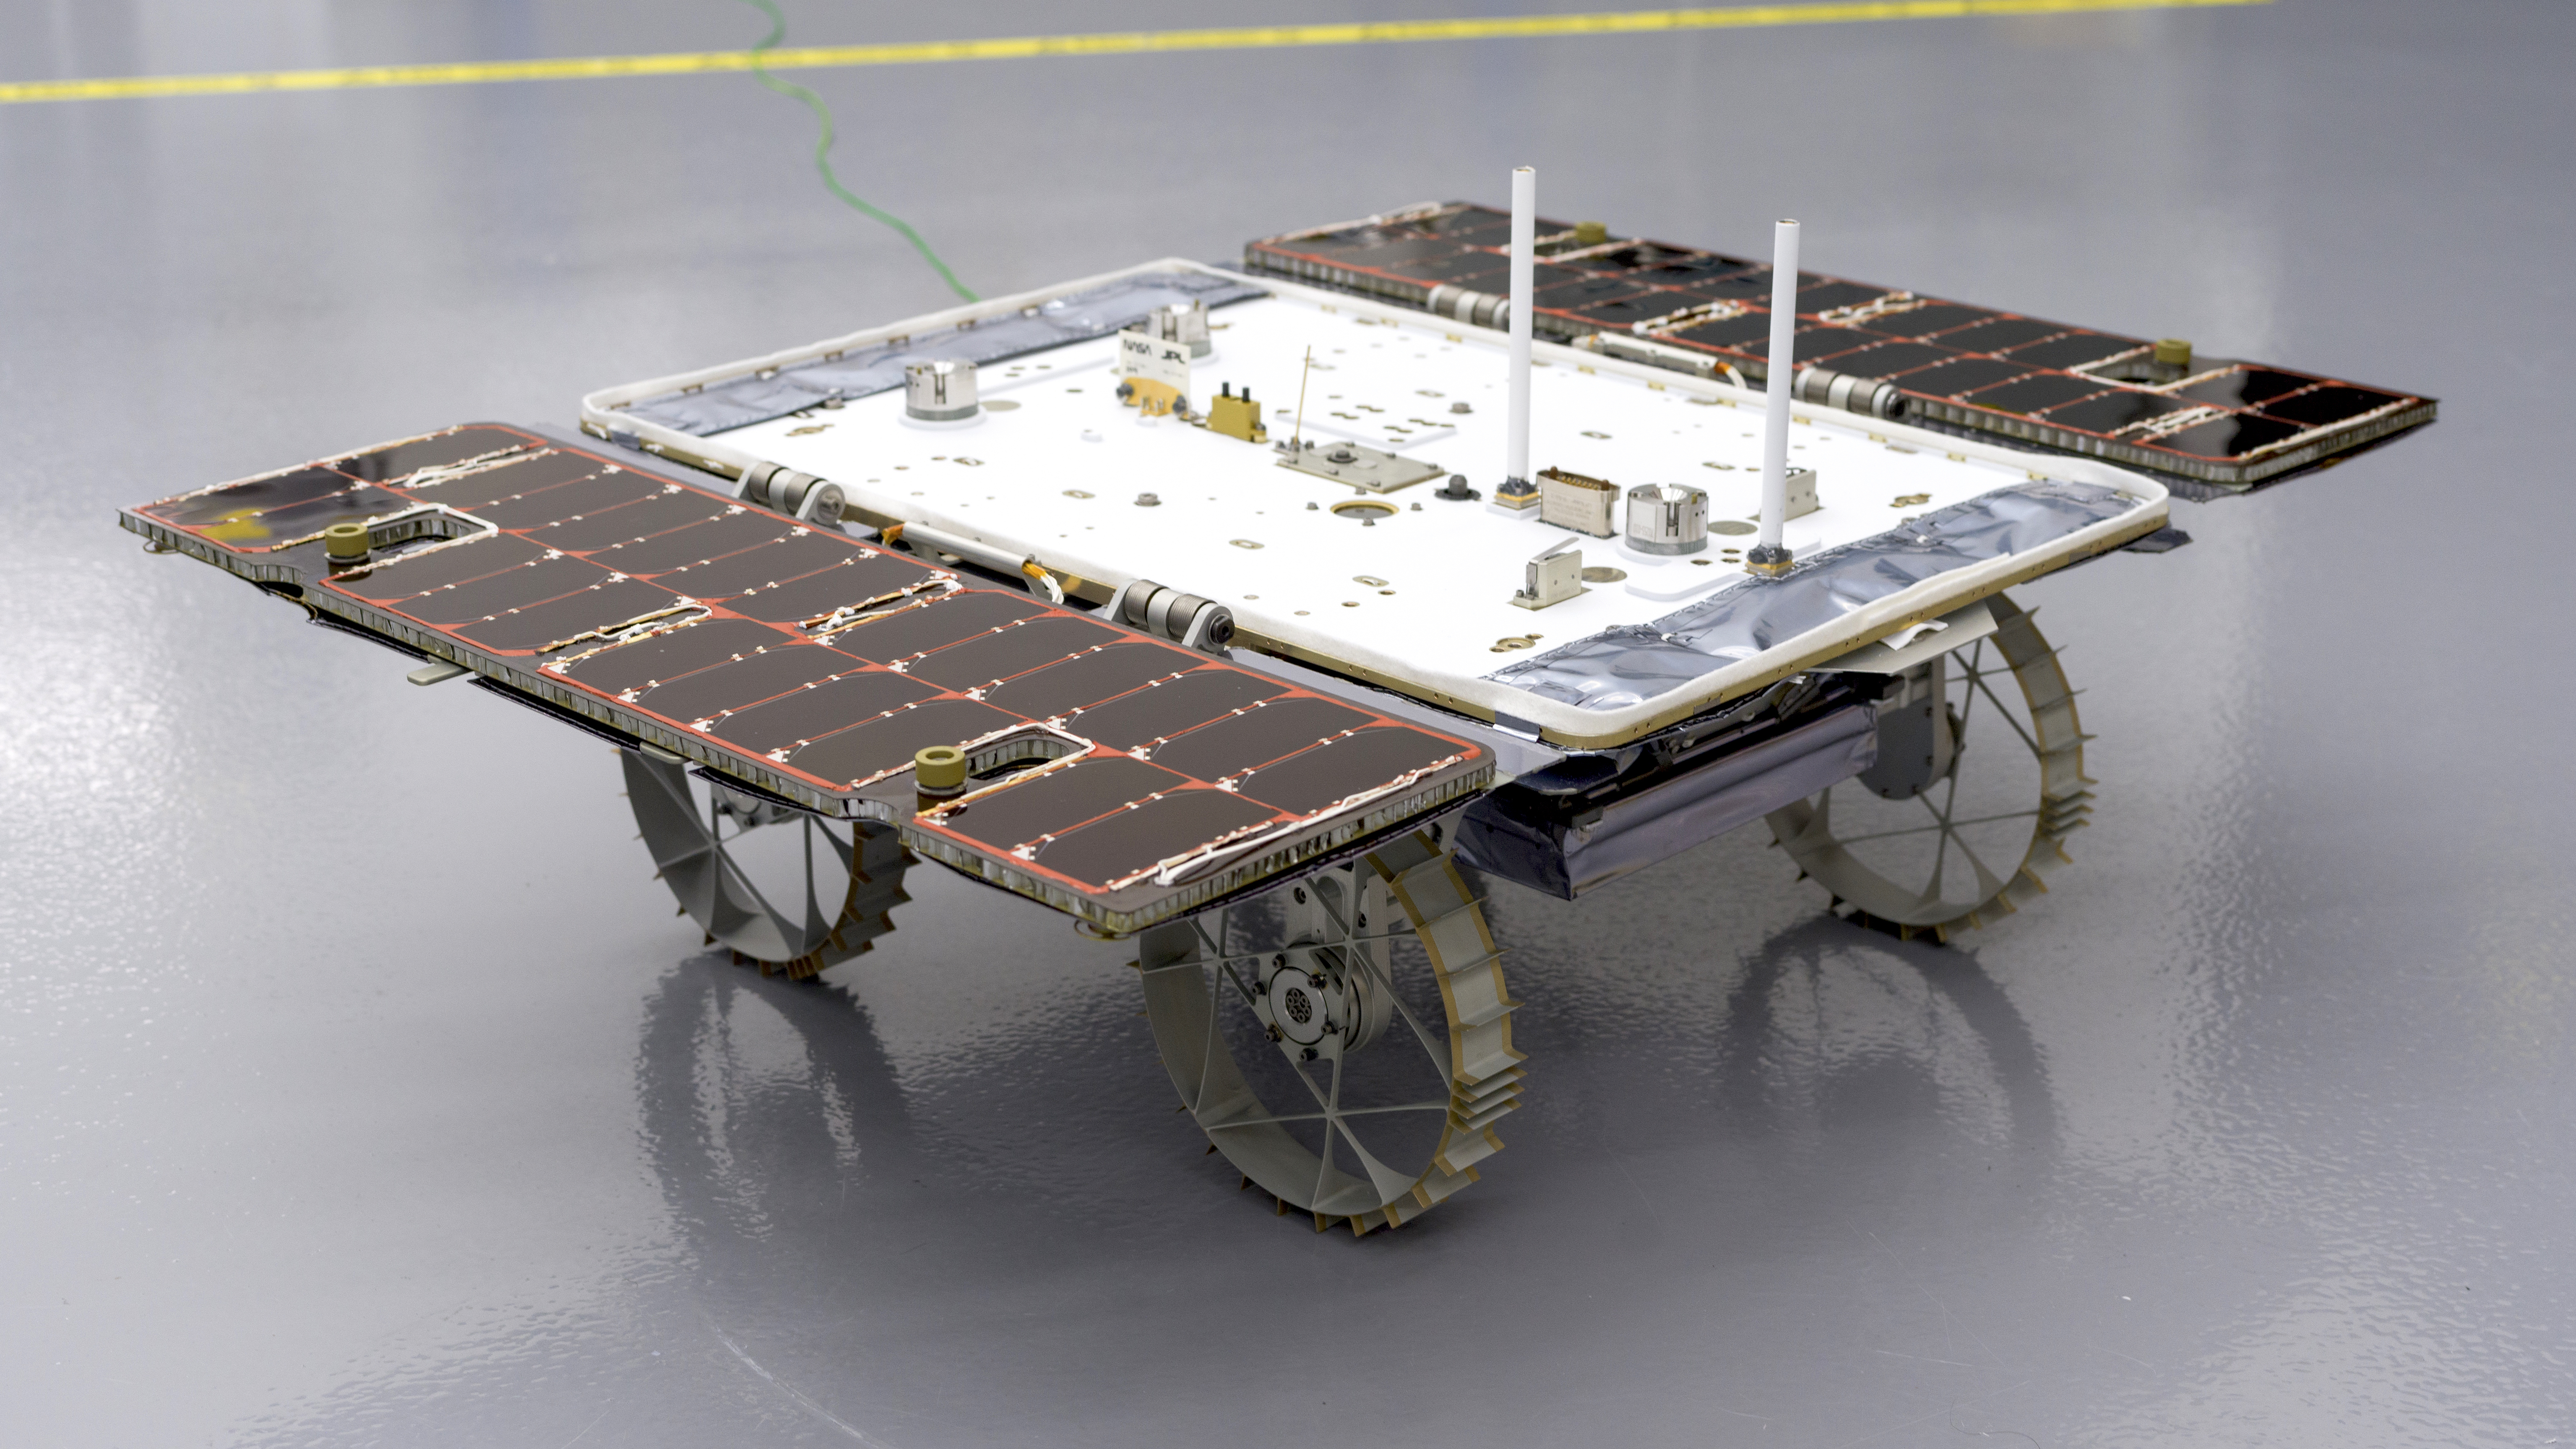

Completed CADRE Rover in the Clean Room

With its solar panels open, a small rover that is bound for the Moon sits in a clean room at NASA’s Jet Propulsion Laboratory in Southern California on Jan. 26, 2024. This is one of three rovers – each about the size of a carry-on suitcase – that are part of the agency’s CADRE (Cooperative Autonomous Distributed Robotic Exploration) technology demonstration.

CADRE is designed to show that a group of robotic spacecraft can work together as a team to accomplish tasks and record data autonomously – without explicit commands from mission controllers on Earth.

A division of Caltech in Pasadena, California, JPL manages the CADRE technology demonstration project for the Game Changing Development program within NASA’s Space Technology Mission Directorate in Washington. CADRE will launch as a payload on the third lunar lander mission by Intuitive Machines, called IM-3, under NASA’s CLPS (Commercial Lunar Payload Services) initiative, which is managed by the agency’s Science Mission Directorate, also in Washington. The agency’s Glenn Research Center in Cleveland and its Ames Research Center in Silicon Valley, California, both supported the project. Motiv Space Systems designed and built key hardware elements at the company’s Pasadena, California, facility. Clemson University in South Carolina contributed research in support of the project.

Credit: NASA/JPL-Caltech